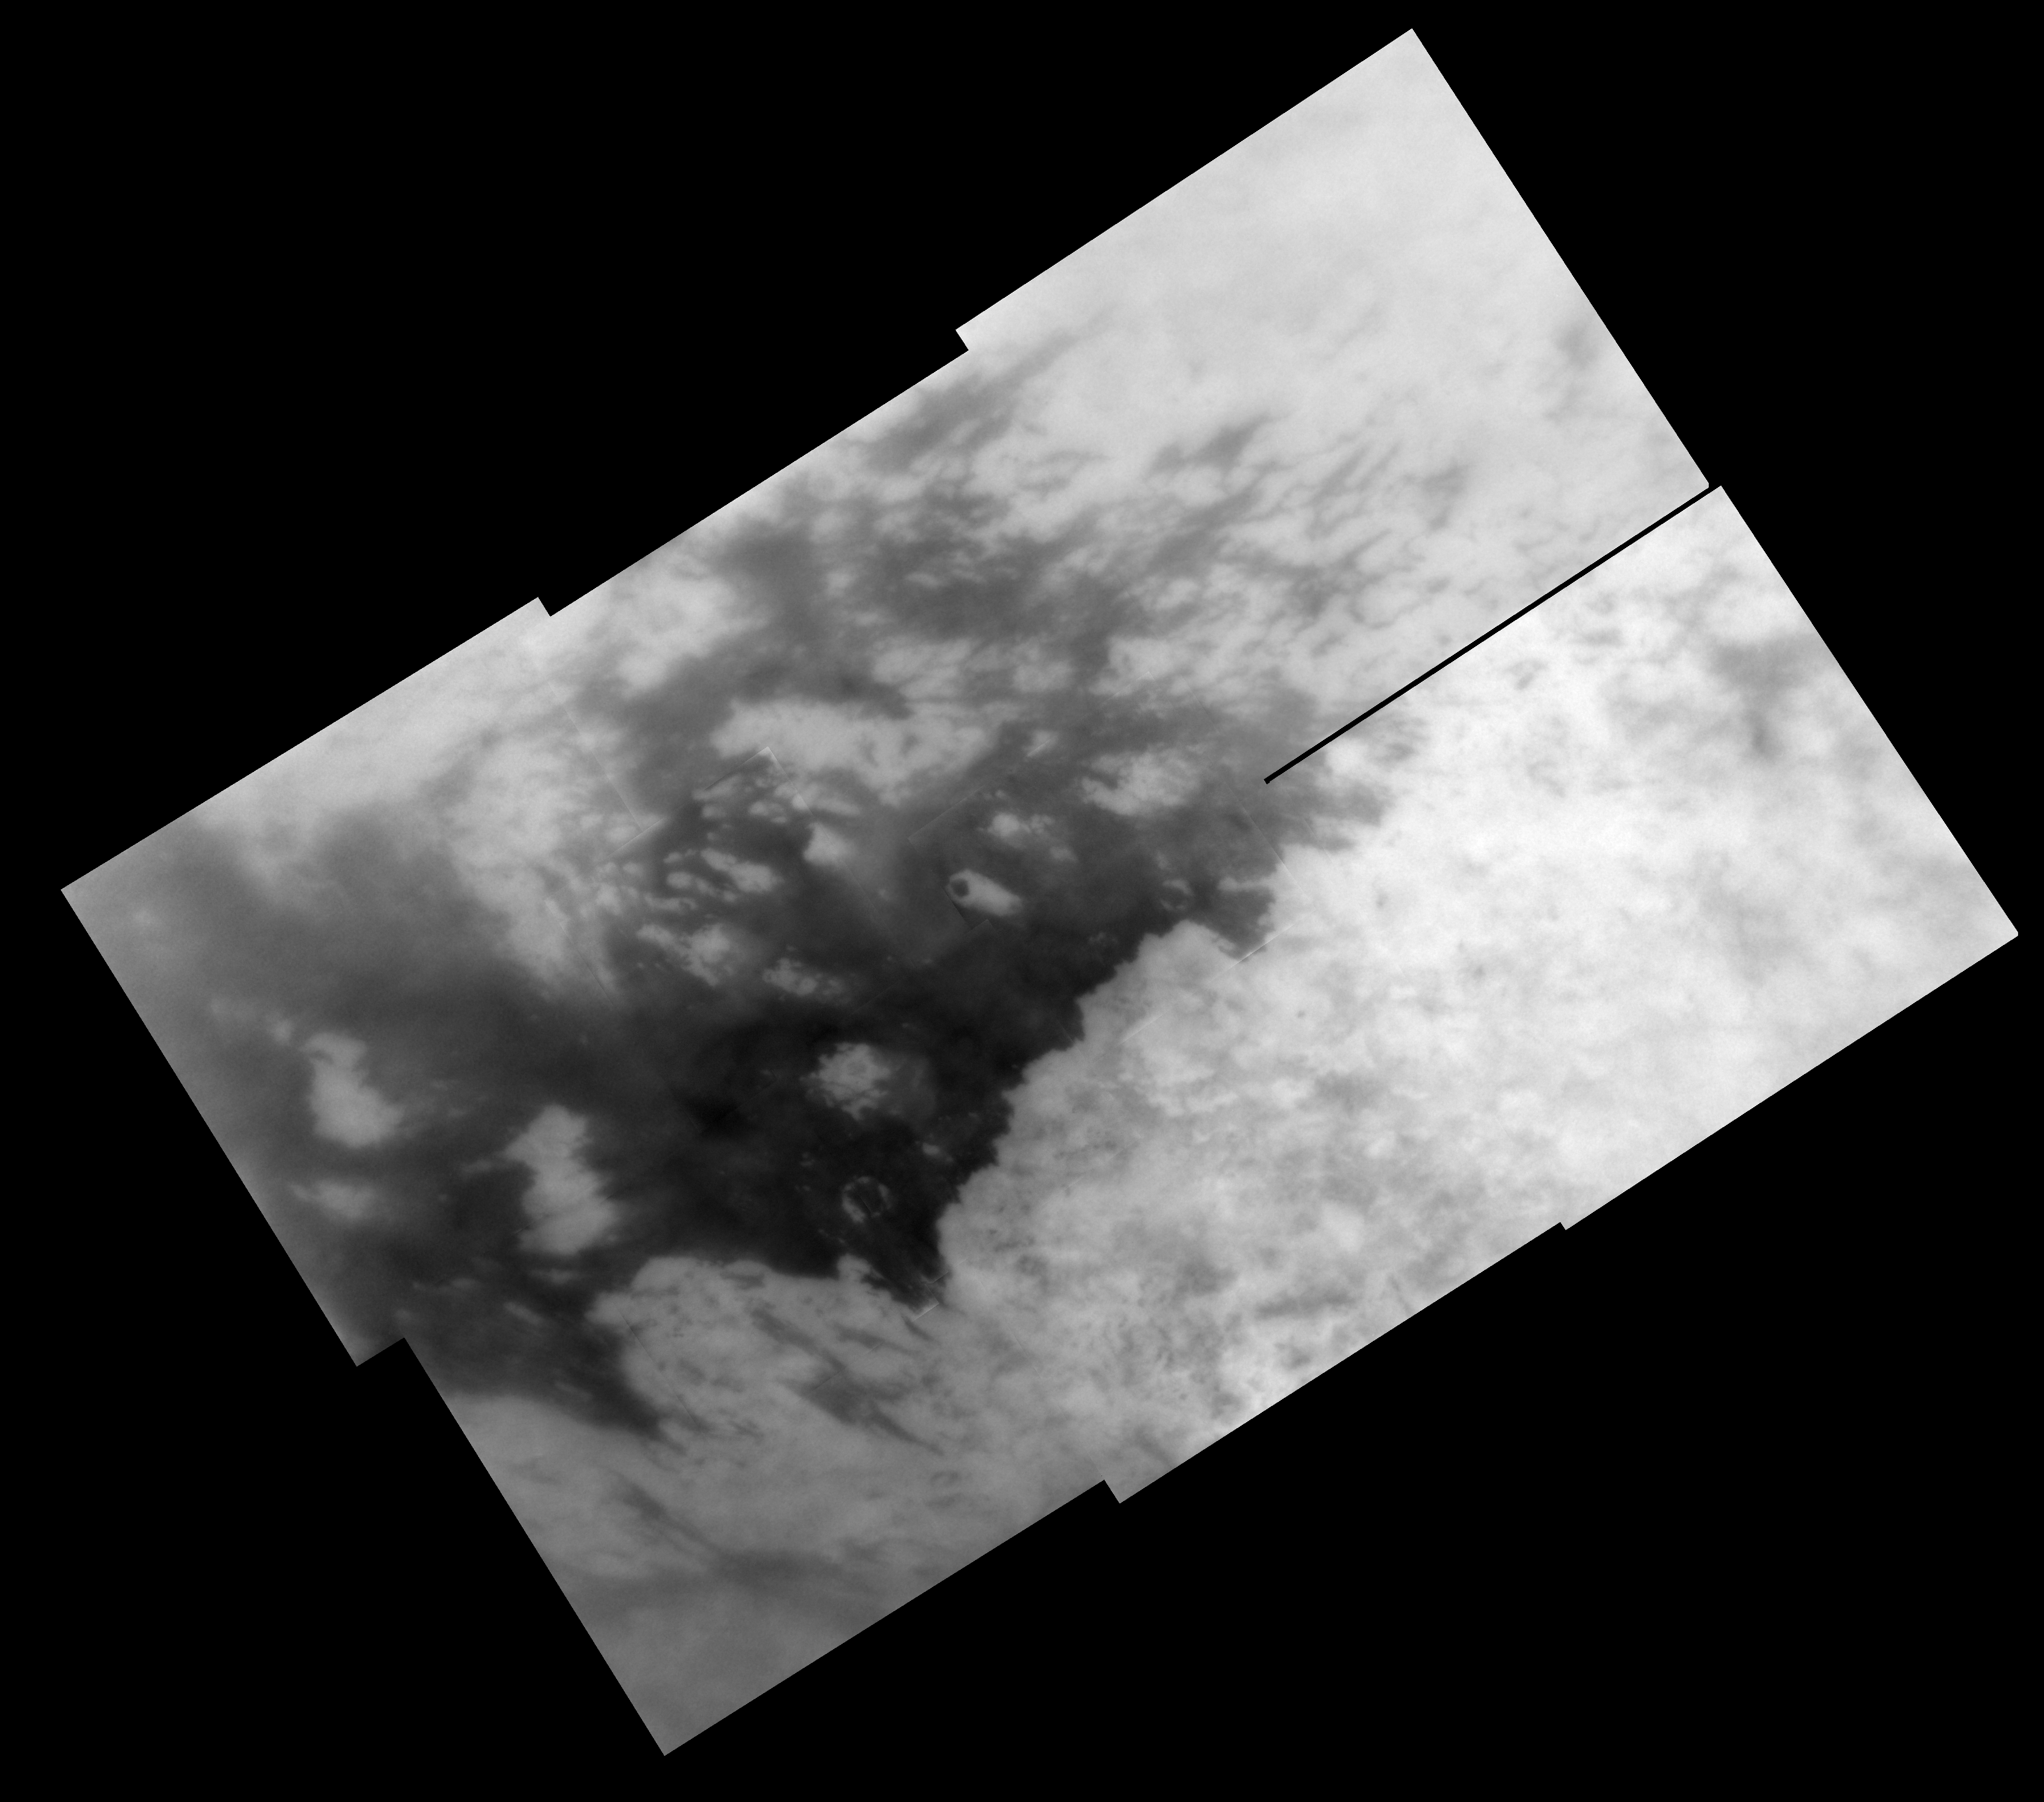

Naming New Lands – October Flyby

Like an ancient mariner charting the coastline of an unexplored wilderness, Cassini’s repeated encounters with Titan are turning a mysterious world into a more familiar place.

During a Titan flyby on Oct. 28, 2005, the spacecraft’s narrow-angle camera acquired multiple images that were combined to create the mosaic presented here. A labeled version of the mosaic, showing provisional names applied to Titan’s features, is also available (see PIA07752).

The mosaic is a high resolution close-up of two contrasting regions: dark Shangri-La and bright Xanadu. This view has a resolution of 1 kilometer (0.6 mile) per pixel and is centered at 2.5 degrees north latitude, 145 degrees west longitude, near the feature called Santorini Facula. The mosaic is composed of 10 images obtained on Oct. 28, 2005, each processed to enhance surface detail. It is an orthographic projection, rotated so that north on Titan is up.

The Cassini-Huygens mission is a cooperative project of NASA, the European Space Agency and the Italian Space Agency. The Jet Propulsion Laboratory, a division of the California Institute of Technology in Pasadena, manages the mission for NASA’s Science Mission Directorate, Washington, D.C. The Cassini orbiter and its two onboard cameras were designed, developed and assembled at JPL. The imaging operations center is based at the Space Science Institute in Boulder, Colo.

Credit: NASA/JPL/Space Science Institute